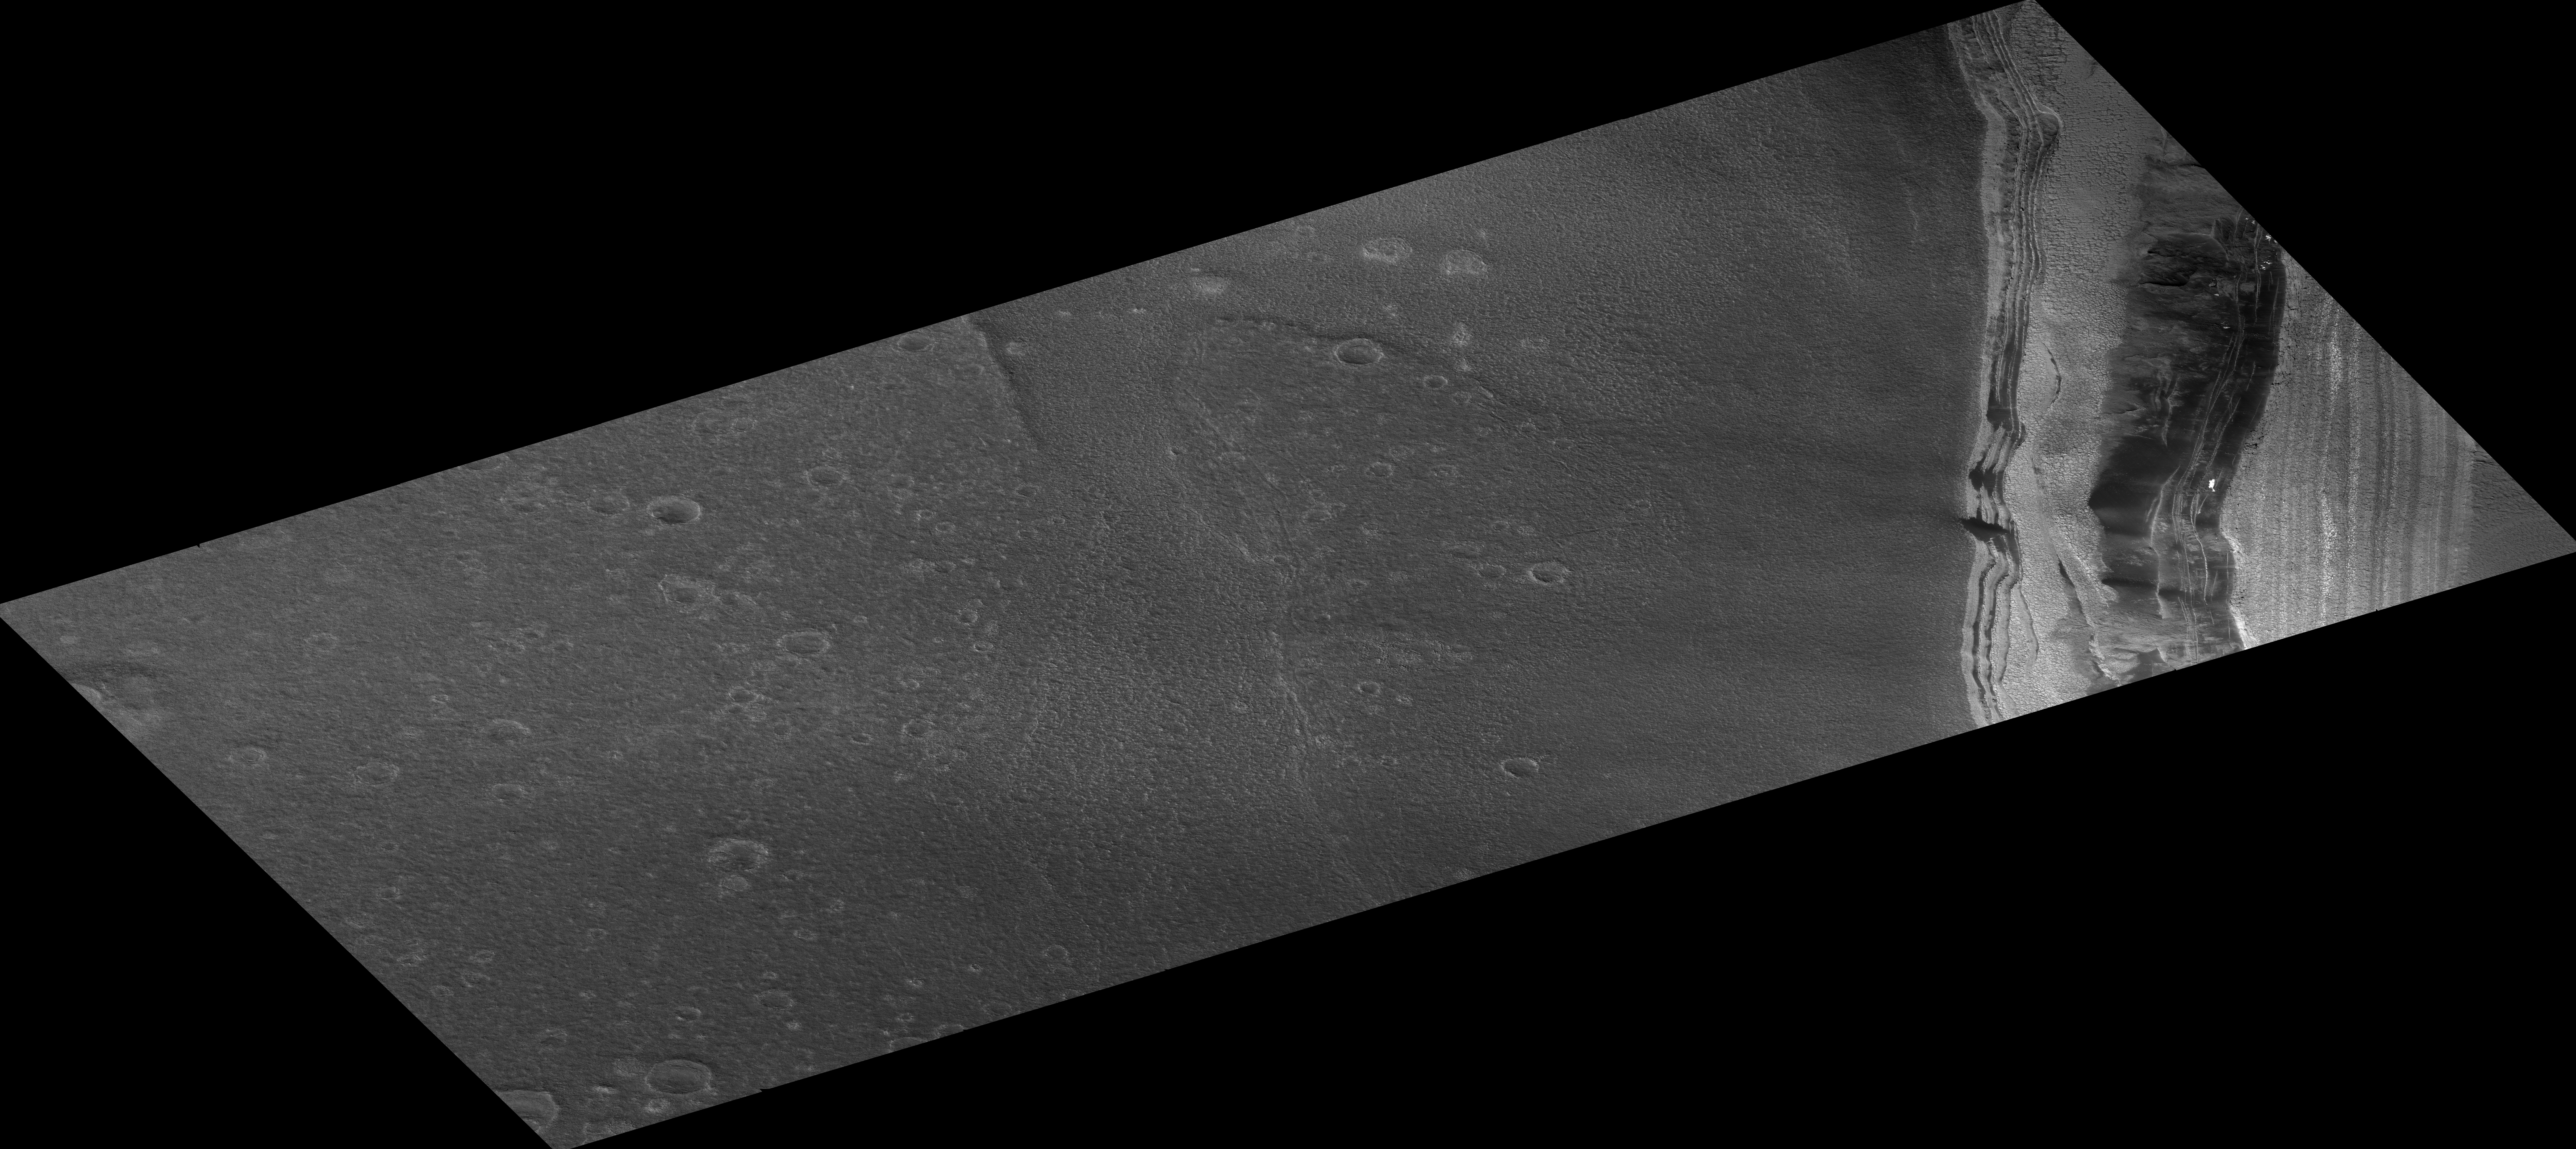

Head of Chasma Boreale Near Mars’ North Pole

The Martian terrain in this remarkable image is at the head of a large chasm, named Chasma Boreale, which cuts through Mars’ north polar layered deposits. These ice-rich layered deposits are about 3,000 meters (9,800 feet) thick and 1,000 kilometers (1,600 miles) across, much like the Greenland ice-sheet on Earth. The head of Chasma Boreale ends in a steep icy cliff more than 1,000 meters (3,300 feet) high. The cliff has both light- and dark-toned layers, seen at right in this image. The image was taken by the High Resolution Imaging Science Experiment (HiRISE) camera on NASA’s Mars Reconnaissance Orbiter. The internal layers of the ice-sheet are visible in the cliff walls. The dark-toned flat area in the center and left of the image is the floor of this chasm, which contains many craters.

Scientists have proposed that Chasma Boreale was formed by a catastrophic flood that began under the ice-sheet and was later widened by wind erosion. However, the large number of craters on the chasm’s floor implies that the floor is much older than the ice sheet. These craters should have been removed by the suggested flood; their presence has caused some Mars researchers to instead speculate that no large flood occurred and that Chasma Boreale was not covered with very much ice.

In addition to layered ice, there is also some material within the north polar layered deposits that appears to be composed of sand. The dark material near the base of the cliff wall is thought to be aprons of debris being eroded from sand-rich layers. Zooming in on this dark material with HiRISE reveals ripples, which are diagnostic of moving sand.

Some bright spots of material visible on the cliff wall were not present in previous years. These are likely patches of water frost. Each year layers of carbon dioxide and water frost coat this terrain before being removed during the summer. The water frost lasts longer, and patches that are shaded by nearby steep topography (such as this one) can persist even into late summer.

An unexpected surprise, not visible with previous camera resolutions, is the fragmentation of the exposed surfaces of these icy layers into polygonal blocks. These blocks appear to be breaking away from the layer margins and forming boulder-sized debris, which then rolls down slope (a process called mass-wasting). These boulders are likely to be large blocks of dusty water ice; once separated from the main ice-sheet they can be eroded away by sunlight. More boulder-sized objects are visible out in the floor of the chasm. Polygons are also visible throughout the chasm floor, indicating that water-ice is just below the surface.

Image TRA_000845_2645 was taken by the HiRISE camera on Oct. 1, 2006. The complete image is centered at 84.6 degrees latitude, 3.4 degrees east longitude. The range to the target site was 316 kilometers (198 miles). At this distance the image scale is 63 centimeters (25 inches) per pixel (with 2 x 2 binning), so objects about 186 centimeters (73 inches) across are resolved. The image shown here has been map-projected to 50 centimeters (20 inches) per pixel. North is up. The image was taken at a local Mars time of 3:34 p.m. and the scene is illuminated from the west with a solar incidence angle of 62.3 degrees, thus the sun was about 27.7 degrees above the horizon. At a solar longitude of 114.3 degrees, the season on Mars is northern summer.

The full-resolution TIFF file (HiRISE number TRA_000845_2645) can be viewed or downloaded here PIA01926-hi-res.tif; the full-resolution JPEG can be viewed or downloaded here PIA01926-hi-res.jpg. [Photojournal note: due to the large sizes of the high-resolution TIFF and JPEG files, some systems may experience extremely slow downlink time while viewing or downloading these images; some systems may be incapable of handling the download entirely.]

Credit: NASA/JPL/Univ. of Arizona